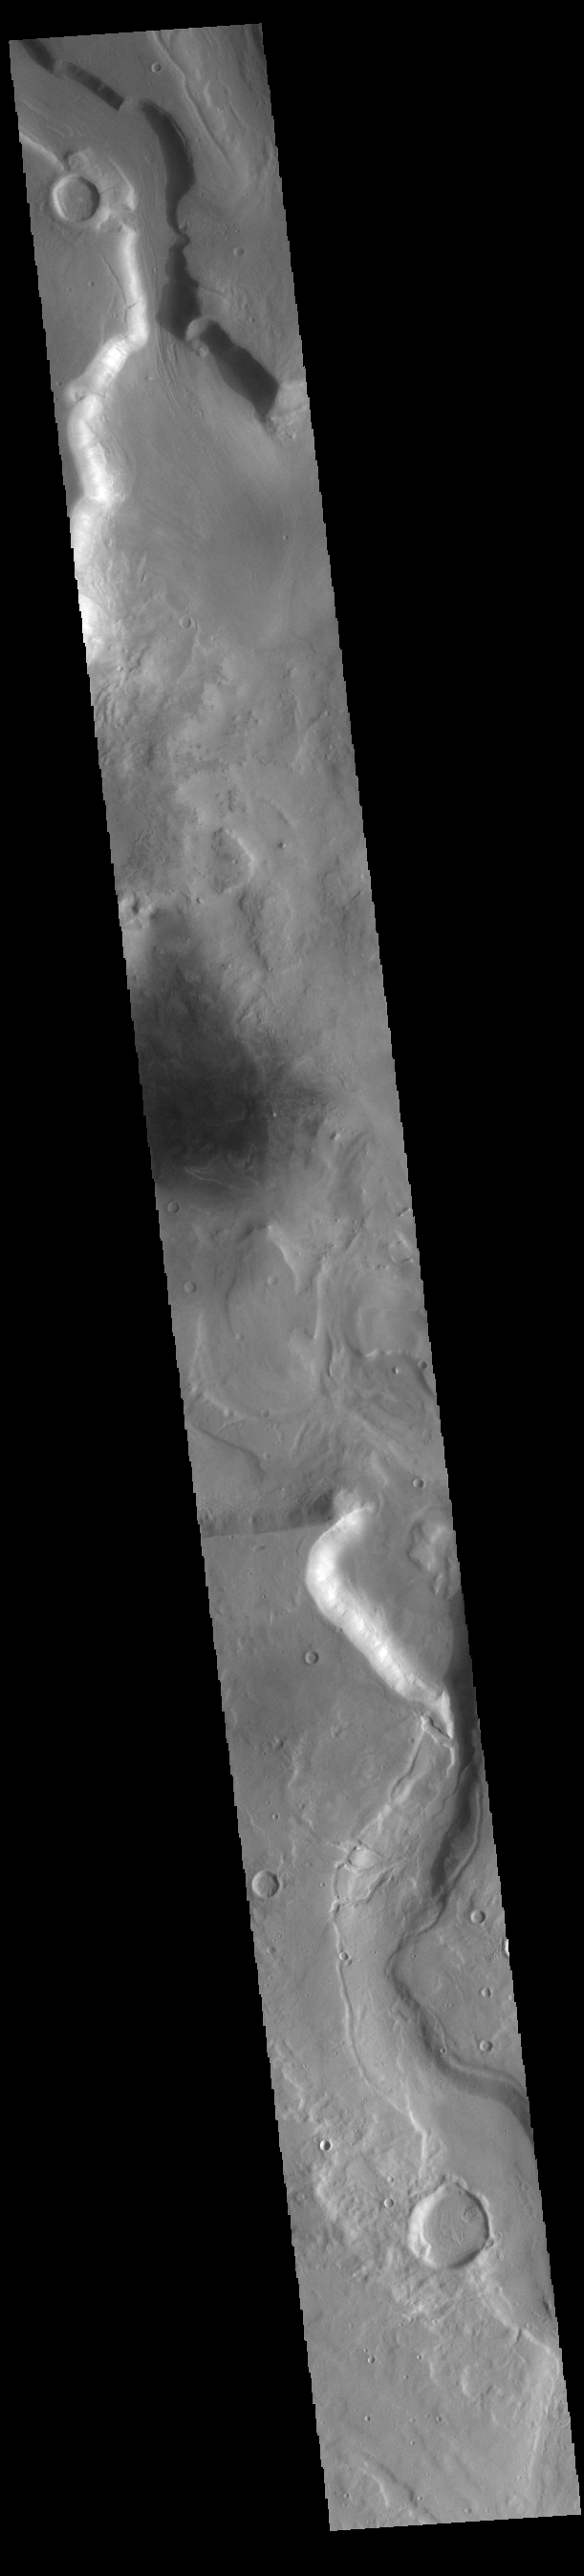

Mamers Valles

Today’s VIS image shows a section of Mamers Valles. The channel enters a crater in the center of the image and exits at the top of the image. The channel is nearly 1000 km long (600 miles). Mamers Valles originates near Cerulli Crater in northern Arabia Terra, and after a short section near the crater where flow is to the south, flows northward to empty in Deuteronilus Mensae. The steep walls of Mamers Valles can reach heights of 1200 m (4000 feet).

Credit: NASA/JPL-Caltech/ASU